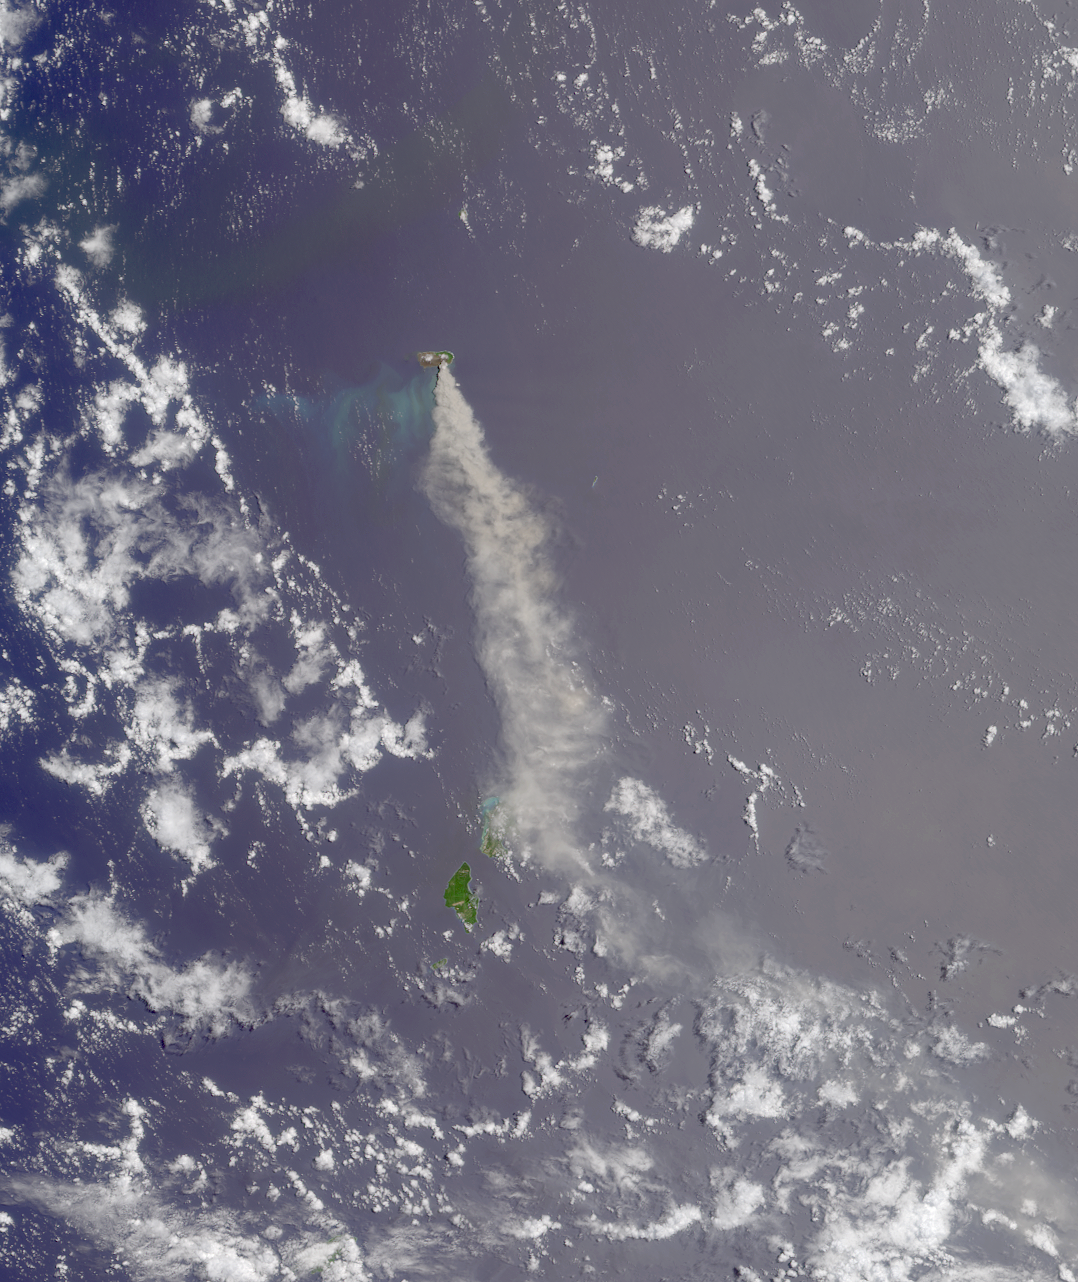

Where on Earth…? MISR Mystery Image Quiz #14:Anatahan Island

The answers to this quiz appear in blue below each question.

1. The island is part of a volcanic arc system situated near a tectonic plate boundary.

Answer: TRUE
Anatahan Island is one of the Northern Mariana Islands in the western tropical Pacific. These islands are situated along the Izu-Mariana margin where subduction of the Pacific plate beneath the Philippine Sea plate creates a series of island arc volcanoes and the Earth’s deepest ocean trench.

2. The last major volcanic eruption on this island occurred in 1981.

Answer: FALSE
Anatahan had no known historical eruptions until May 2003.

3. The island contains mixed broadleaf forests, weathered clay soils, and a lake infused by volcanic gases which raise the water’s pH to about 10.

Answer: FALSE
The infusion of volcanic gases lowers the pH of a water body. Volcanic gases such as CO2 and SO2 react with water to form carbonic and sulfuric acids, respectively.

4. The type of clouds pictured here are often associated with lightning and sustained rainstorms lasting several hours or more.

Answer: FALSE
The small cumulus clouds pictured here are not deep enough to produce more than the occasional shower.

5. The island is inhabited by an endangered species of bird whose newly-hatched young are feathered, able to walk, and able regulate their body temperature.

Answer: TRUE
The Micronesian Megapode is an endangered species of bird that inhabits the island. Megapode chicks are precocial at hatching and the adults do not need to care for the young.

6. Snorkelers around this island are likely to encounter Acanthurus achilles and Zanclus cornutus.

Answer: TRUE
Both fish, the Achilles Tang and the Moorish Idol, are found in the subtropical waters of the Mariana Islands.

7. The archipelago to which the island belongs was spotted in 1521 by a Portuguese explorer who named the islands after the wife of a Spanish king.

Answer: FALSE
Although Portuguese explorer Ferdinand Magellan spotted the islands in 1521, he named them “Las Isles de las Velas Latinas” (The Islands of the Latine Sails). He later changed the name to “Las Islas de Los Ladrones” (The Islands of Thieves). Eventually (in 1668), the Spanish renamed them “Las Marianas” in honor of Mariana of Austria, the widow of Spanish King Philip IV.

8. The island is part of an archipelago that was claimed as a territory of one nation in 1920 and of another nation in 1944.

Answer: Both TRUE and FALSE answers accepted
Japan took control of the Mariana Islands in 1914 (the first year of World War l) and Germany released the islands to Japan in 1919. Japan received a mandate over the islands in 1920 (after the ratification of the League of Nations). American forces gained control of the islands in 1944, but it was not until 1947 that the area was recognized as a Trust Territory of the United States by the United Nations.

9. The wreckage of a two-engine propeller-driven bomber is located on the island.

Answer: FALSE
The wreckage of a World War II B-29 Superfortress lies on the north side edge of the craters flat lands. However, the B-29 is a four-engine propeller-driven bomber.

10. A director who made several films starring Marlene Dietrich also directed her in a movie whose title contains this island’s name.

Answer: FALSE
Fievre sur Anatahan (The Saga of Anatahan) (1953), is a film directed by Josef von Sternberg, who made many films starring Marlene Dietrich. However, she is not in this film.

11. In spring of 1990 the island’s residents were evacuated because of the impending landfall of a devastating typhoon.

Answer: FALSE
The evacuation of the island’s residents in 1990 was prompted by a shallow earthquake swarm that suggested the possibility of impending volcanic activity.

12. Bonus question: MISR captured this image of the island and its surroundings on either January 6, March 11, or May 14. True or false?

Answer: FALSE
The eruption of Anatahan began on May 10th, but the Terra satellite did not pass over this area on May 14th. One way to verify that the image was not acquired on May 14th is to find another satellite image of Anatahan on May 14th. For example, this view of Anatahan from the Aquasatellite shows that on May 14th the plume was blown toward the west, but the plume points toward the south in the MISR image. You can determine exactly when MISR captured this image by using the geographic coordinates of the islands, a map of World Reference System-2 descending orbits (remember, Terra circles the Earth in the same orbit as Landsat 7!) and visiting the MISR section at the NASA-Langley Atmospheric Sciences Data Center. This image of the Anatahan eruption was acquired on May 24, 2003 (during Terra orbit 18242).

MISR was built and is managed by NASA’s Jet Propulsion Laboratory, Pasadena, CA, for NASA’s Office of Earth Science, Washington, DC. The Terra satellite is managed by NASA’s Goddard Space Flight Center, Greenbelt, MD. JPL is a division of the California Institute of Technology.

Credit: NASA/GSFC/LaRC/JPL, MISR Team.